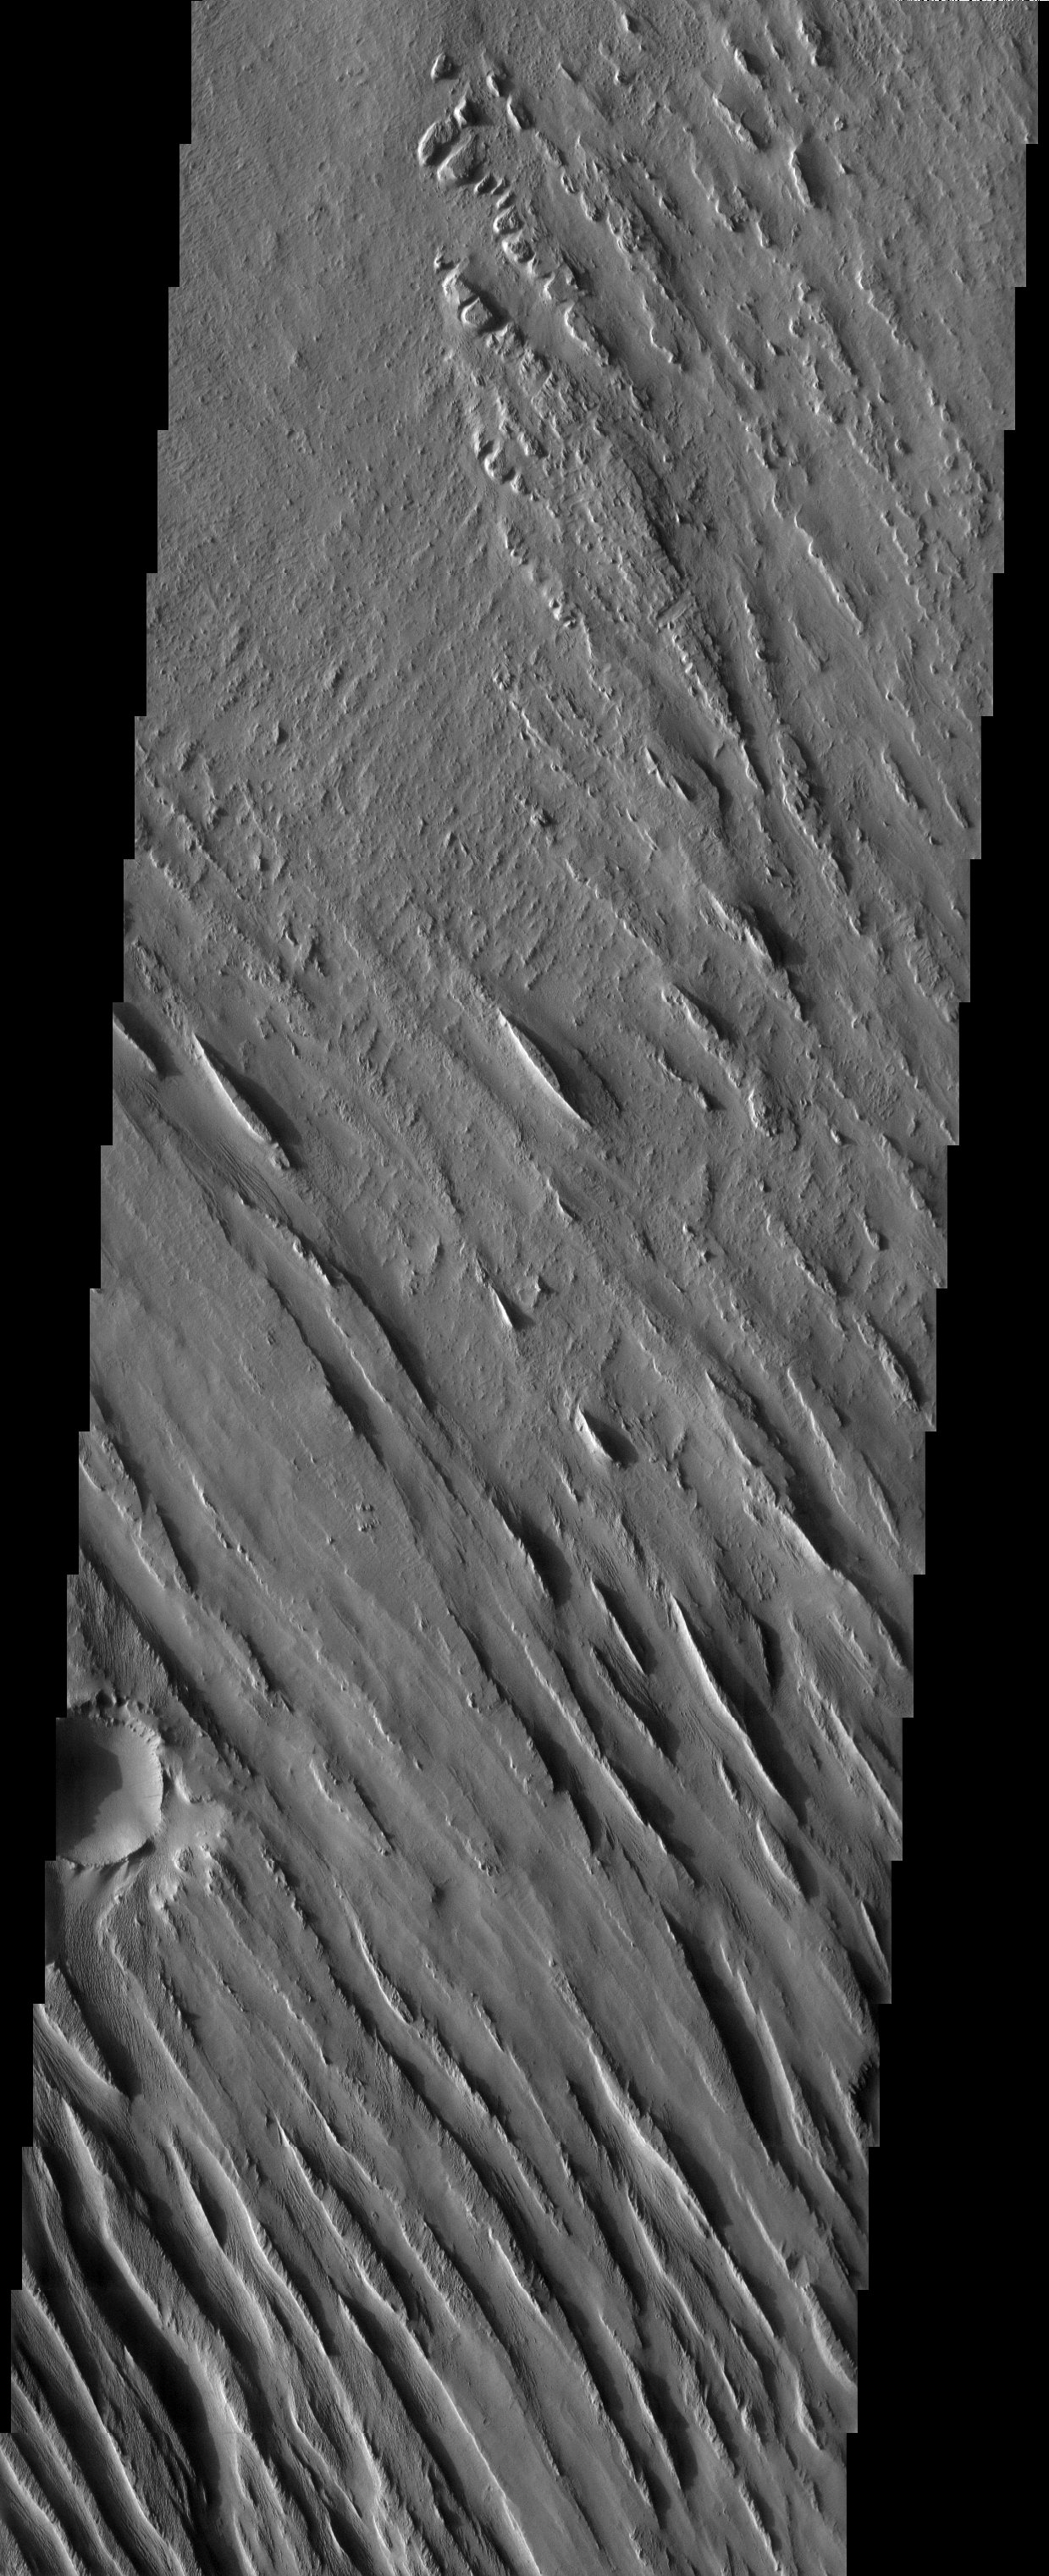

Medusae Fossae Yardangs

Released 15 April 2003

The Medusae Fossae formation is an enigmatic pile of eroding sediments that spans over 5000 km in discontinuous masses along the martian equator. The yardang ridges, formed from the scouring action of windblown sand, are a characteristic feature of this formation. In this image, there is evidence for a period of erosion when winds scoured the surface at nearly right angles to the prominent yardang direction.

Note: this THEMIS visual image has not been radiometrically nor geometrically calibrated for this preliminary release. An empirical correction has been performed to remove instrumental effects. A linear shift has been applied in the cross-track and down-track direction to approximate spacecraft and planetary motion. Fully calibrated and geometrically projected images will be released through the Planetary Data System in accordance with Project policies at a later time.

NASA’s Jet Propulsion Laboratory manages the 2001 Mars Odyssey mission for NASA’s Office of Space Science, Washington, D.C. The Thermal Emission Imaging System (THEMIS) was developed by Arizona State University, Tempe, in collaboration with Raytheon Santa Barbara Remote Sensing. The THEMIS investigation is led by Dr. Philip Christensen at Arizona State University. Lockheed Martin Astronautics, Denver, is the prime contractor for the Odyssey project, and developed and built the orbiter. Mission operations are conducted jointly from Lockheed Martin and from JPL, a division of the California Institute of Technology in Pasadena.

Image information: VIS instrument. Latitude -5.1, Longitude 184.4 East (175.6 West). 19 meter/pixel resolution.

Credit: NASA/JPL/Arizona State University